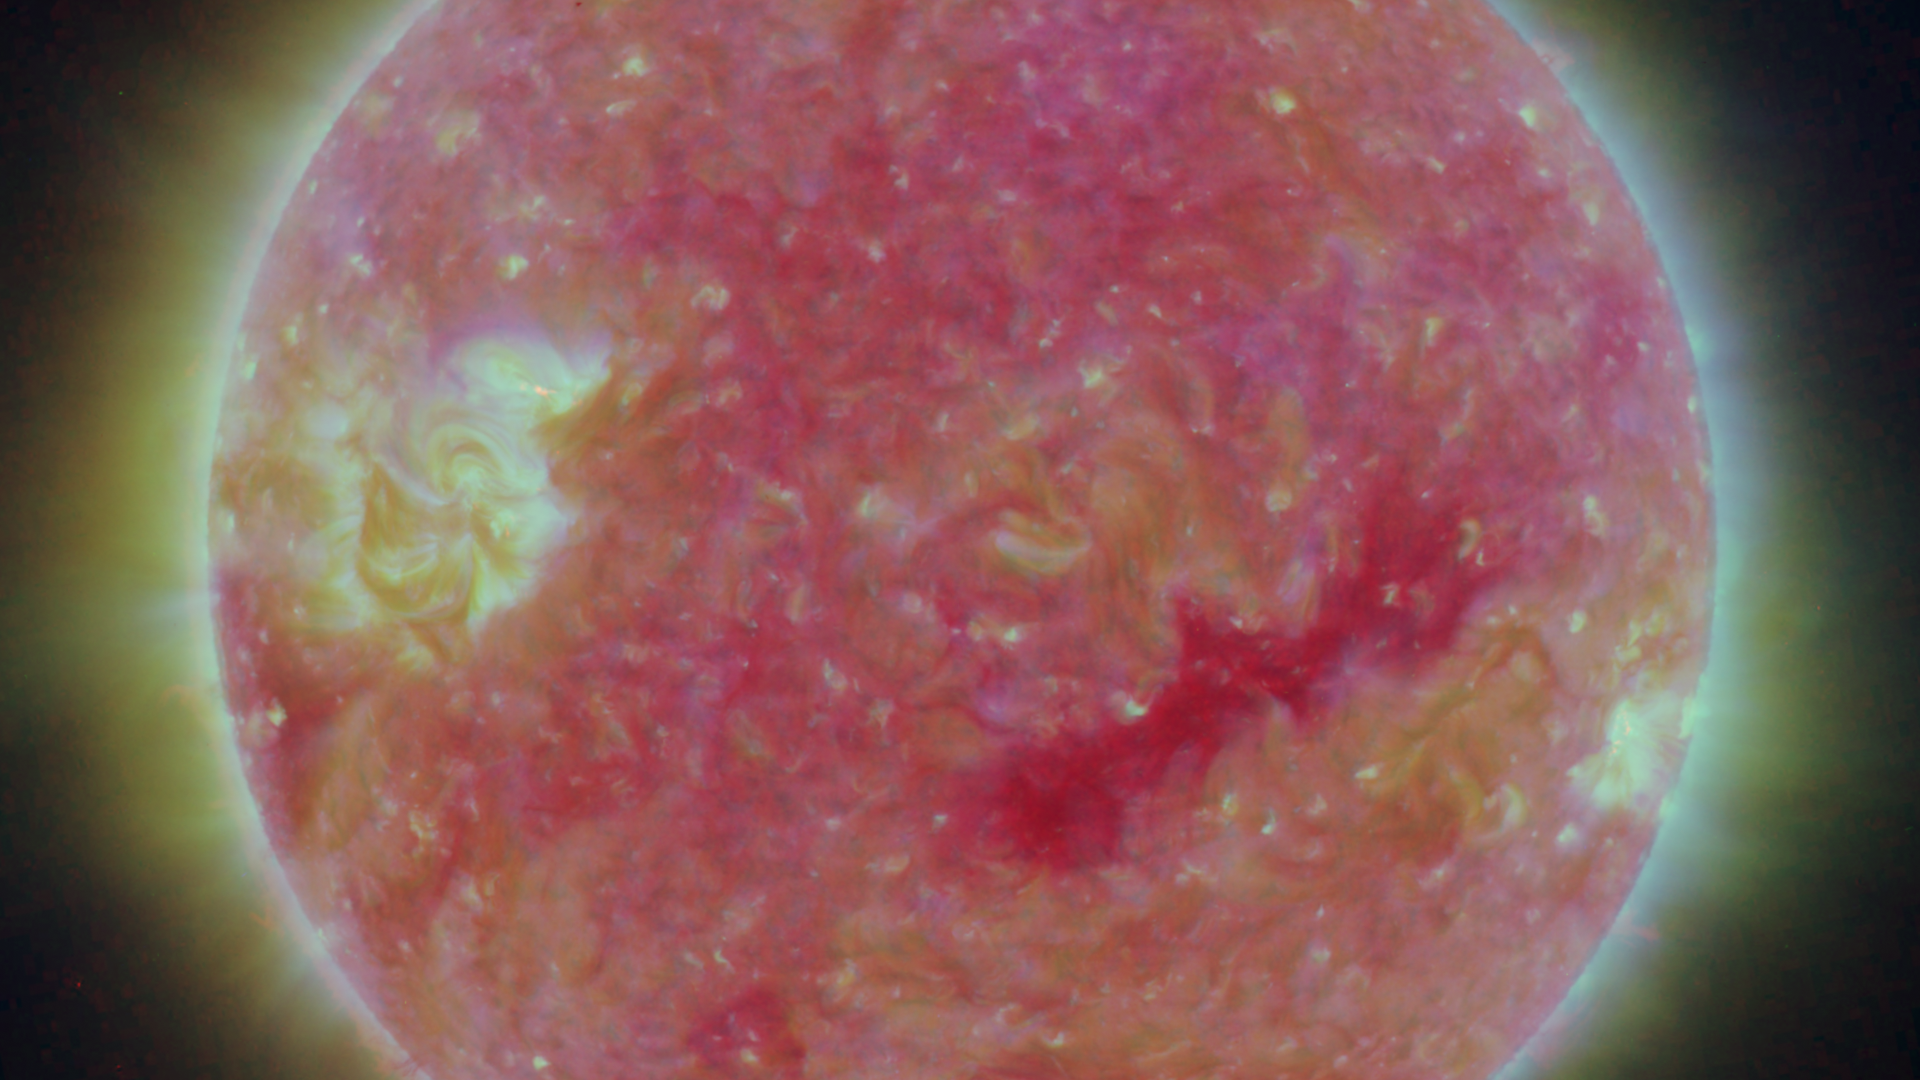

Closer View of the Equatorial Region of the Sun, March 24, 2007

Figure 1: This image was taken by the SECCHI Extreme UltraViolet Imager (EUVI) mounted on the STEREO-B spacecraft. STEREO-B is located behind the Earth, and follows the Earth in orbit around the Sun. This location enables us to view the Sun from the position of a virtual left eye in space.Figure 2: This image was taken by the SECCHI Extreme UltraViolet Imager (EUVI) mounted on the STEREO-A spacecraft. STEREO-A is located ahead of the Earth, and leads the Earth in orbit around the Sun, This location enables us to view the Sun from the position of a virtual right eye in space.
NASA’s Solar TErrestrial RElations Observatory (STEREO) satellites have provided the first three-dimensional images of the Sun. For the first time, scientists will be able to see structures in the Sun’s atmosphere in three dimensions. The new view will greatly aid scientists’ ability to understand solar physics and thereby improve space weather forecasting.

The EUVI imager is sensitive to wavelengths of light in the extreme ultraviolet portion of the spectrum. EUVI bands at wavelengths of 304, 171 and 195 Angstroms have been mapped to the red blue and green visible portion of the spectrum; and processed to emphasize the temperature difference of the solar material.

STEREO, a two-year mission, launched October 2006, will provide a unique and revolutionary view of the Sun-Earth System. The two nearly identical observatories — one ahead of Earth in its orbit, the other trailing behind — will trace the flow of energy and matter from the Sun to Earth. They will reveal the 3D structure of coronal mass ejections; violent eruptions of matter from the sun that can disrupt satellites and power grids, and help us understand why they happen. STEREO will become a key addition to the fleet of space weather detection satellites by providing more accurate alerts for the arrival time of Earth-directed solar ejections with its unique side-viewing perspective.

STEREO is the third mission in NASA’s Solar Terrestrial Probes program within NASA’s Science Mission Directorate, Washington. The Goddard Science and Exploration Directorate manages the mission, instruments, and science center. The Johns Hopkins University Applied Physics Laboratory, Laurel, Md., designed and built the spacecraft and is responsible for mission operations. The imaging and particle detecting instruments were designed and built by scientific institutions in the U.S., UK, France, Germany, Belgium, Netherlands, and Switzerland. JPL is a division of the California Institute of Technology in Pasadena.

Credit: NASA/JPL-Caltech/NRL/GSFC